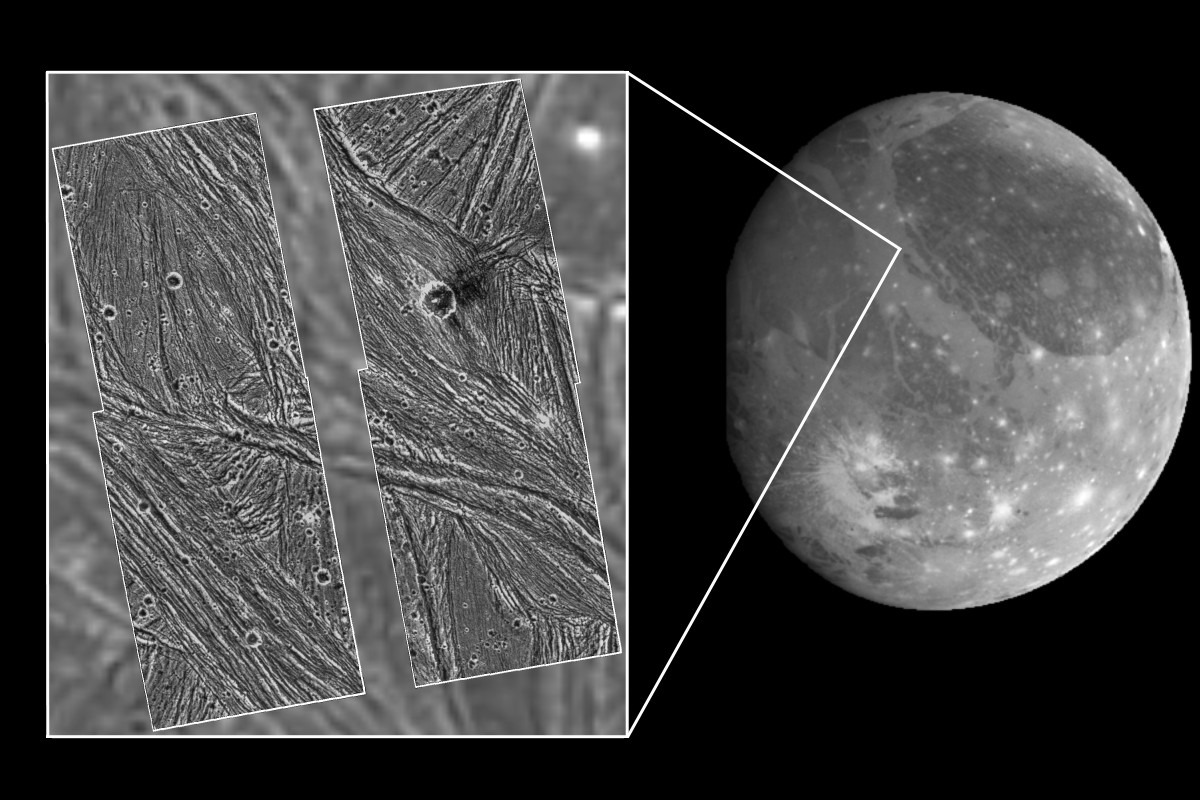

Ganymede Uruk Sulcus High Resolution Mosaic Shown in Context

A mosaic of four Galileo high-resolution images of the Uruk Sulcus region of Jupiter’s moon Ganymede (Latitude 11 N, Longitude: 170 W) is shown within the context of an image of the region taken by Voyager 2 in 1979, which in turn is shown within the context of a full-disk image of Ganymede. North is to the top of the picture, and the sun illuminates the surface from the lower left, nearly overhead. The area shown is about 120 by 110 kilometers (75 by 68 miles) in extent and the smallest features that can be discerned are 74 meters (243 feet) in size in the Galileo images and 1.3 kilometers (0.8 miles) in the Voyager data. The higher resolution Galileo images unveil the details of parallel ridges and troughs that are principal features in the brighter regions of Ganymede. High photometric activity (large light contrast at high spatial frequencies) of this ice-rich surface was such that the Galileo camera’s hardware data compressor was pushed into truncating lines. The north-south running gap between the left and right halves of the mosaic is a result of line truncation from the normal 800 samples per line to about 540. The images were taken on 27 June, 1996 Universal Time at a range of 7,448 kilometers (4,628 miles) through the clear filter of the Galileo spacecraft’s imaging system.

Launched in October 1989, Galileo entered orbit around Jupiter on December 7, 1995. The spacecraft’s mission is to conduct detailed studies of the giant planet, its largest moons and the Jovian magnetic environment.

The Jet Propulsion Laboratory manages the Galileo mission for NASA’s Office of Space Science, Washington, DC.

Credit: NASA/JPL